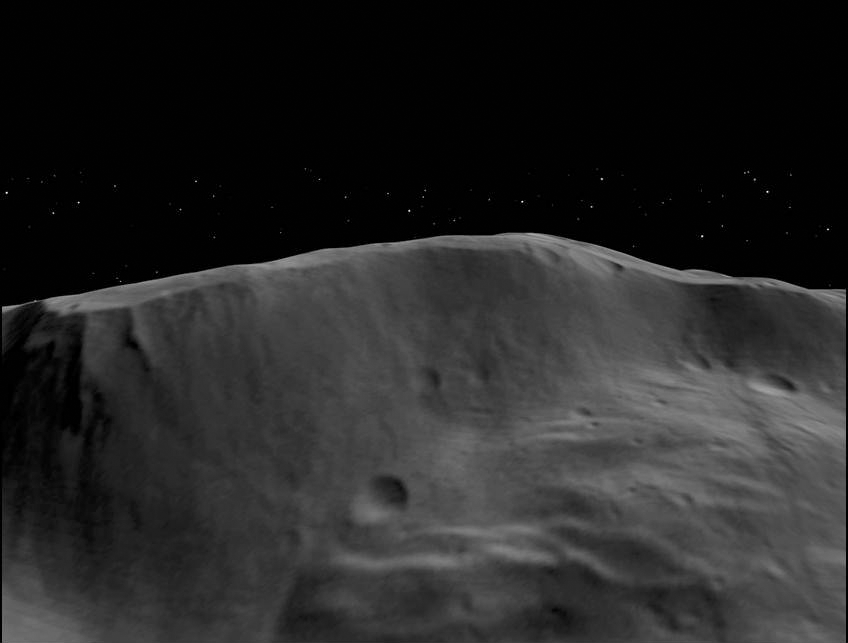

Wall of Rheasilvia

This animation made from data obtained by NASA’s Dawn spacecraft shows the topography of a portion of the wall and interior of the Rheasilvia impact basin (310 miles or 500 kilometers in diameter) in Vesta’s south-polar region. This basin affected Vesta’s global shape and geology.

The flyover was made from images obtained by Dawn’s framing camera during high-altitude mapping orbit (on average 420 miles or 680 kilometers above the surface). For other related movies of the Vesta surface, see http://www.jpl.nasa.gov/video/index.cfm?id=1020 and

The Dawn mission to the asteroids Vesta and Ceres is managed by NASA’s Jet Propulsion Laboratory, a division of the California Institute of Technology in Pasadena, for NASA’s Science Mission Directorate, Washington. Dawn is a project of the directorate’s Discovery Program, managed by NASA’s Marshall Space Flight Center in Huntsville, Ala. UCLA is responsible for overall Dawn mission science. The Dawn Framing Cameras have been developed and built under the leadership of the Max Planck Institute for Solar System Research, Katlenburg-Lindau, Germany, with significant contributions by DLR German Aerospace Center, Institute of Planetary Research, Berlin, and in coordination with the Institute of Computer and Communication Network Engineering, Braunschweig. The framing camera project is funded by the Max Planck Society, DLR, and NASA/JPL.

Credit: NASA/JPL-Caltech/UCLA/MPS/DLR/IDA